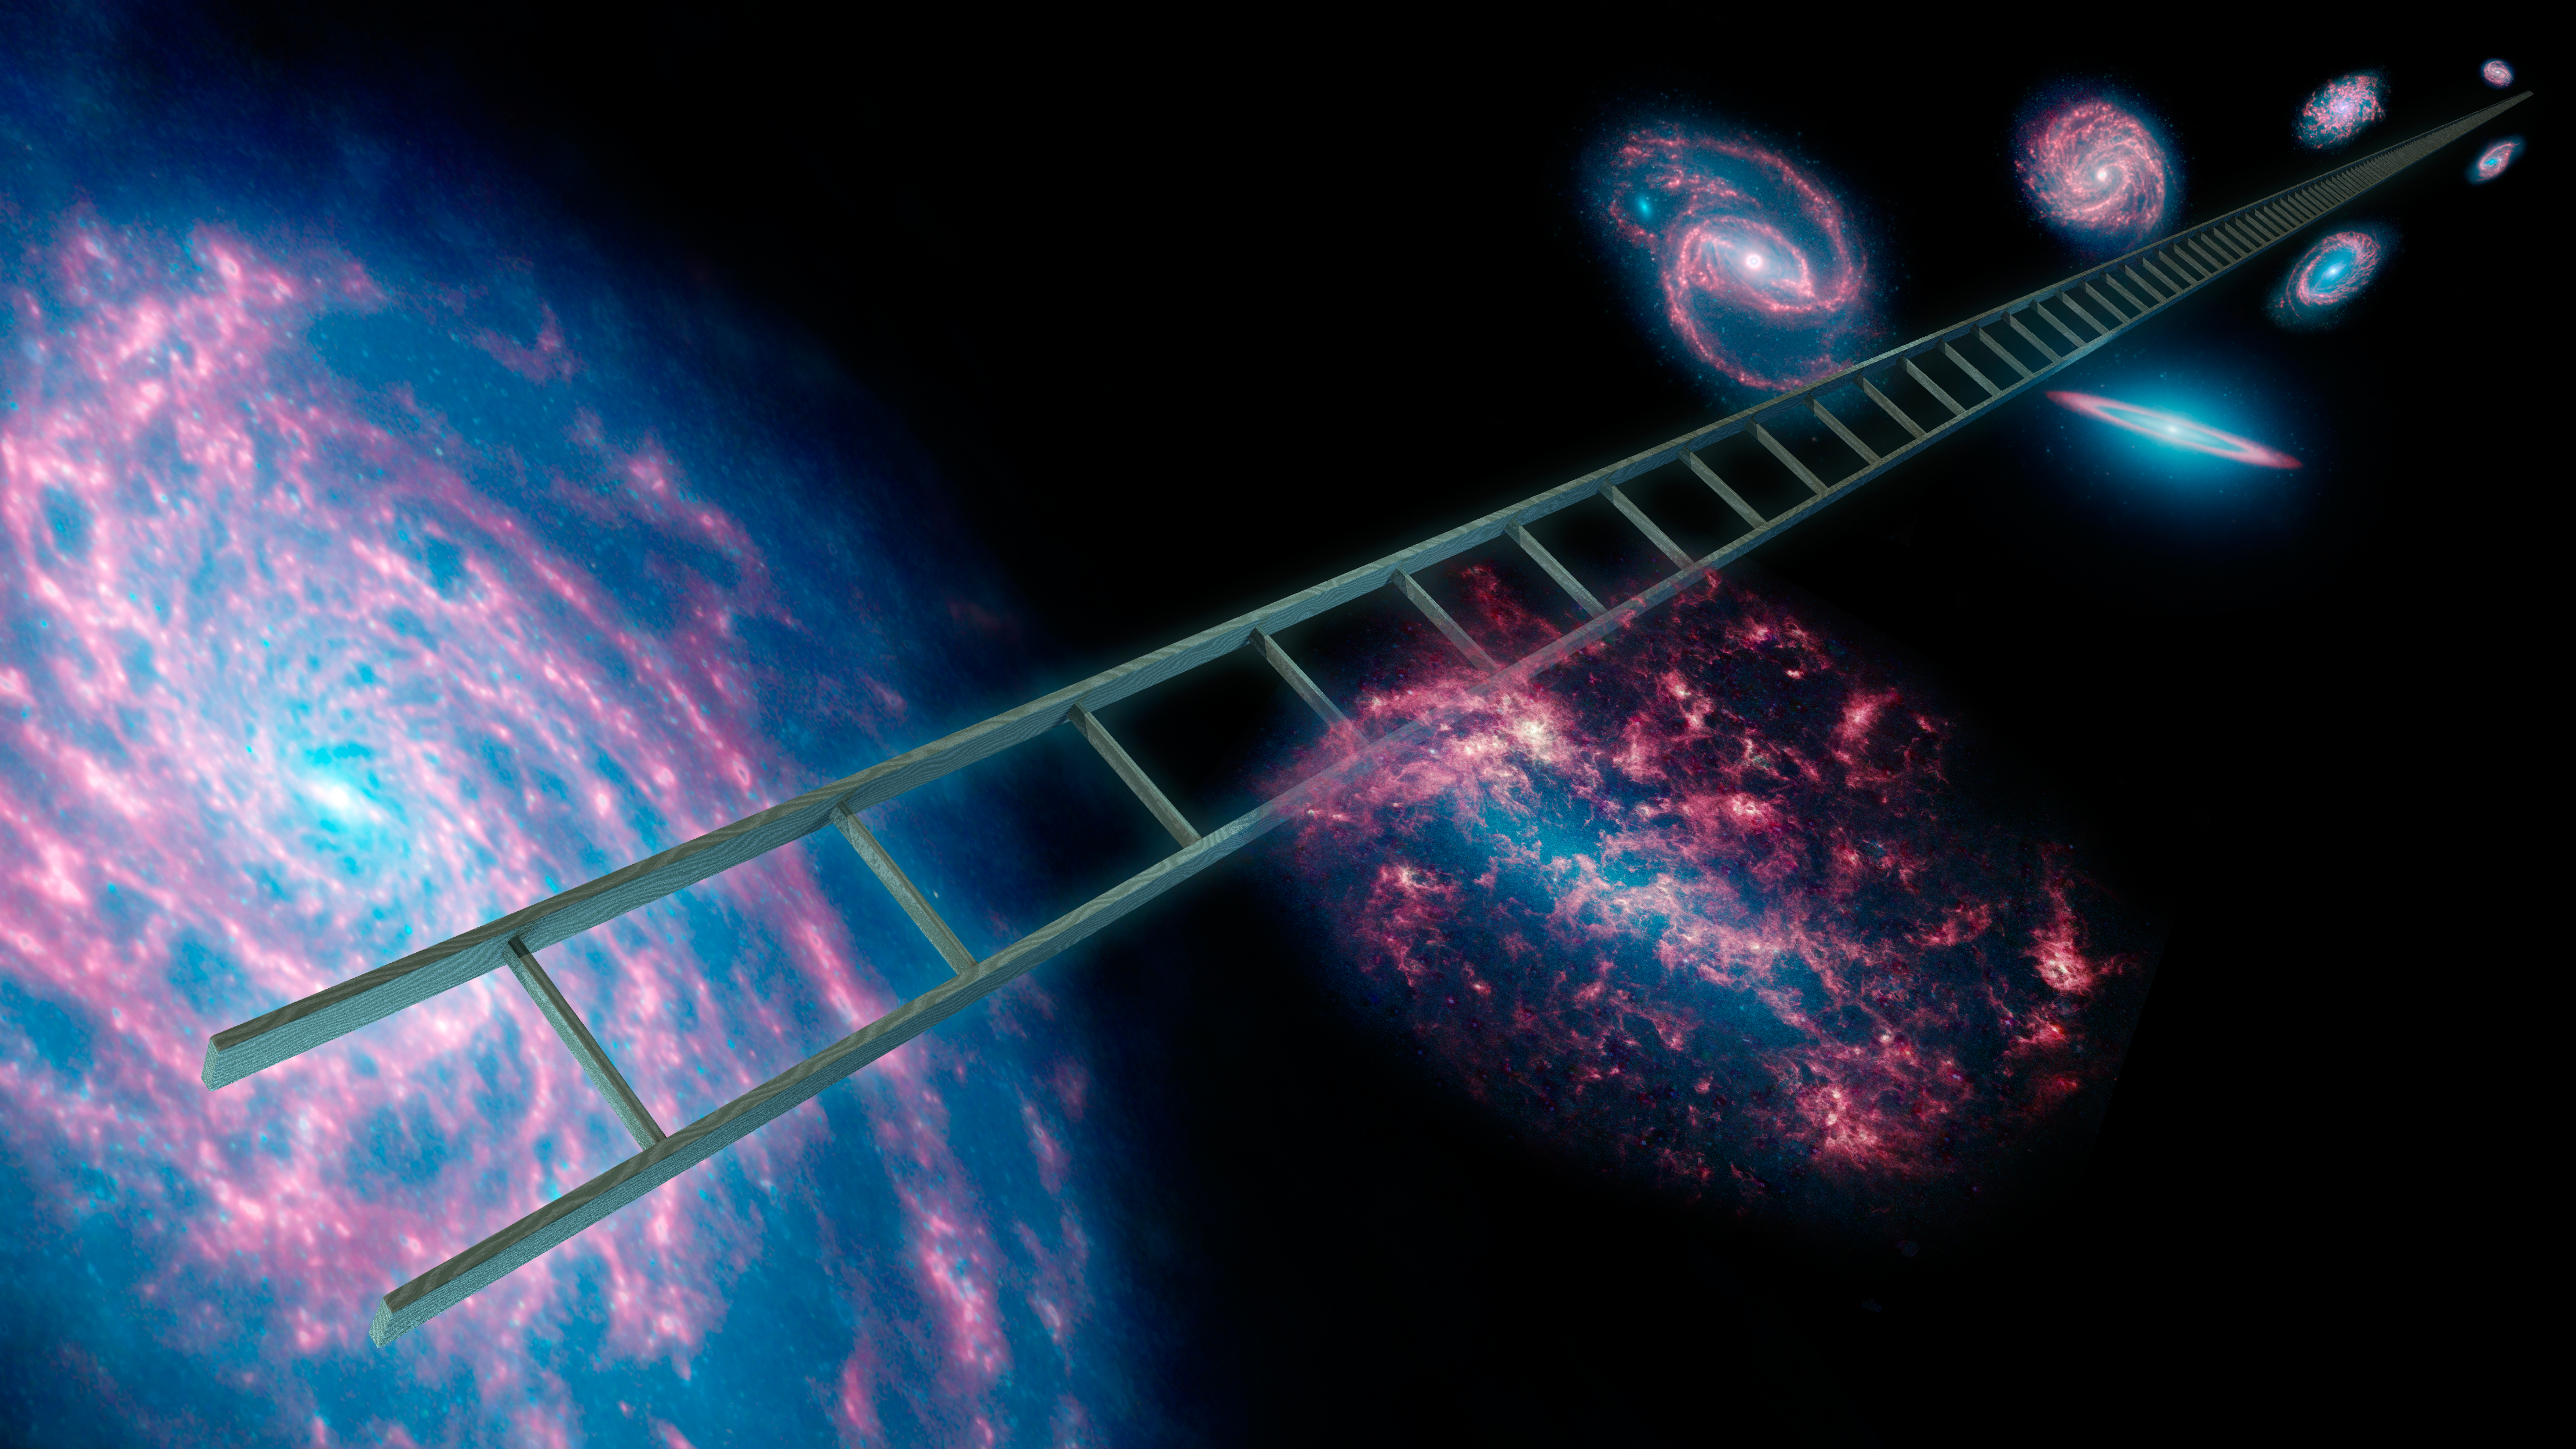

Climbing the Cosmic Distance Ladder (Artist’s Concept)

Astronomers using NASA’s Spitzer Space Telescope have greatly improved the cosmic distance ladder used to measure the expansion rate of the universe, as well as its size and age. The cosmic distance ladder, symbolically shown here in this artist’s concept, is a series of stars and other objects within galaxies that have known distances. By combining these distance measurements with the speeds at which objects are moving away from us, scientists can calculate the expansion rate of the universe, also known as Hubble’s constant.

Spitzer was able to improve upon past measurements of Hubble’s constant due to its infrared vision, which sees through dust to provide better views of variable stars called Cepheids. These pulsating stars are vital “rungs” in the distance ladder.

Spitzer observed ten Cepheids in our own Milky Way galaxy and 80 in a nearby neighboring galaxy called the Large Magellanic Cloud. Without the cosmic dust blocking their view, the Spitzer research team was able to obtain more precise measurements of the stars’ apparent brightness, and thus their distances.

The researchers were then able to tighten up the rungs on the cosmic distance ladder, better determining distances to other galaxies, and enabling a new and improved estimate of our universe’s expansion rate.

The galaxies used in this composite artwork are all infrared images from Spitzer covering wavelengths of 3.6 microns (blue), 4.5 microns (green), and 8.0 microns (red).

NASA’s Jet Propulsion Laboratory, Pasadena, Calif., manages the Spitzer Space Telescope mission for NASA’s Science Mission Directorate, Washington. Science operations are conducted at the Spitzer Science Center at the California Institute of Technology in Pasadena. Data are archived at the Infrared Science Archive housed at the Infrared Processing and Analysis Center at Caltech. Caltech manages JPL for NASA.

Credit: NASA/JPL-Caltech